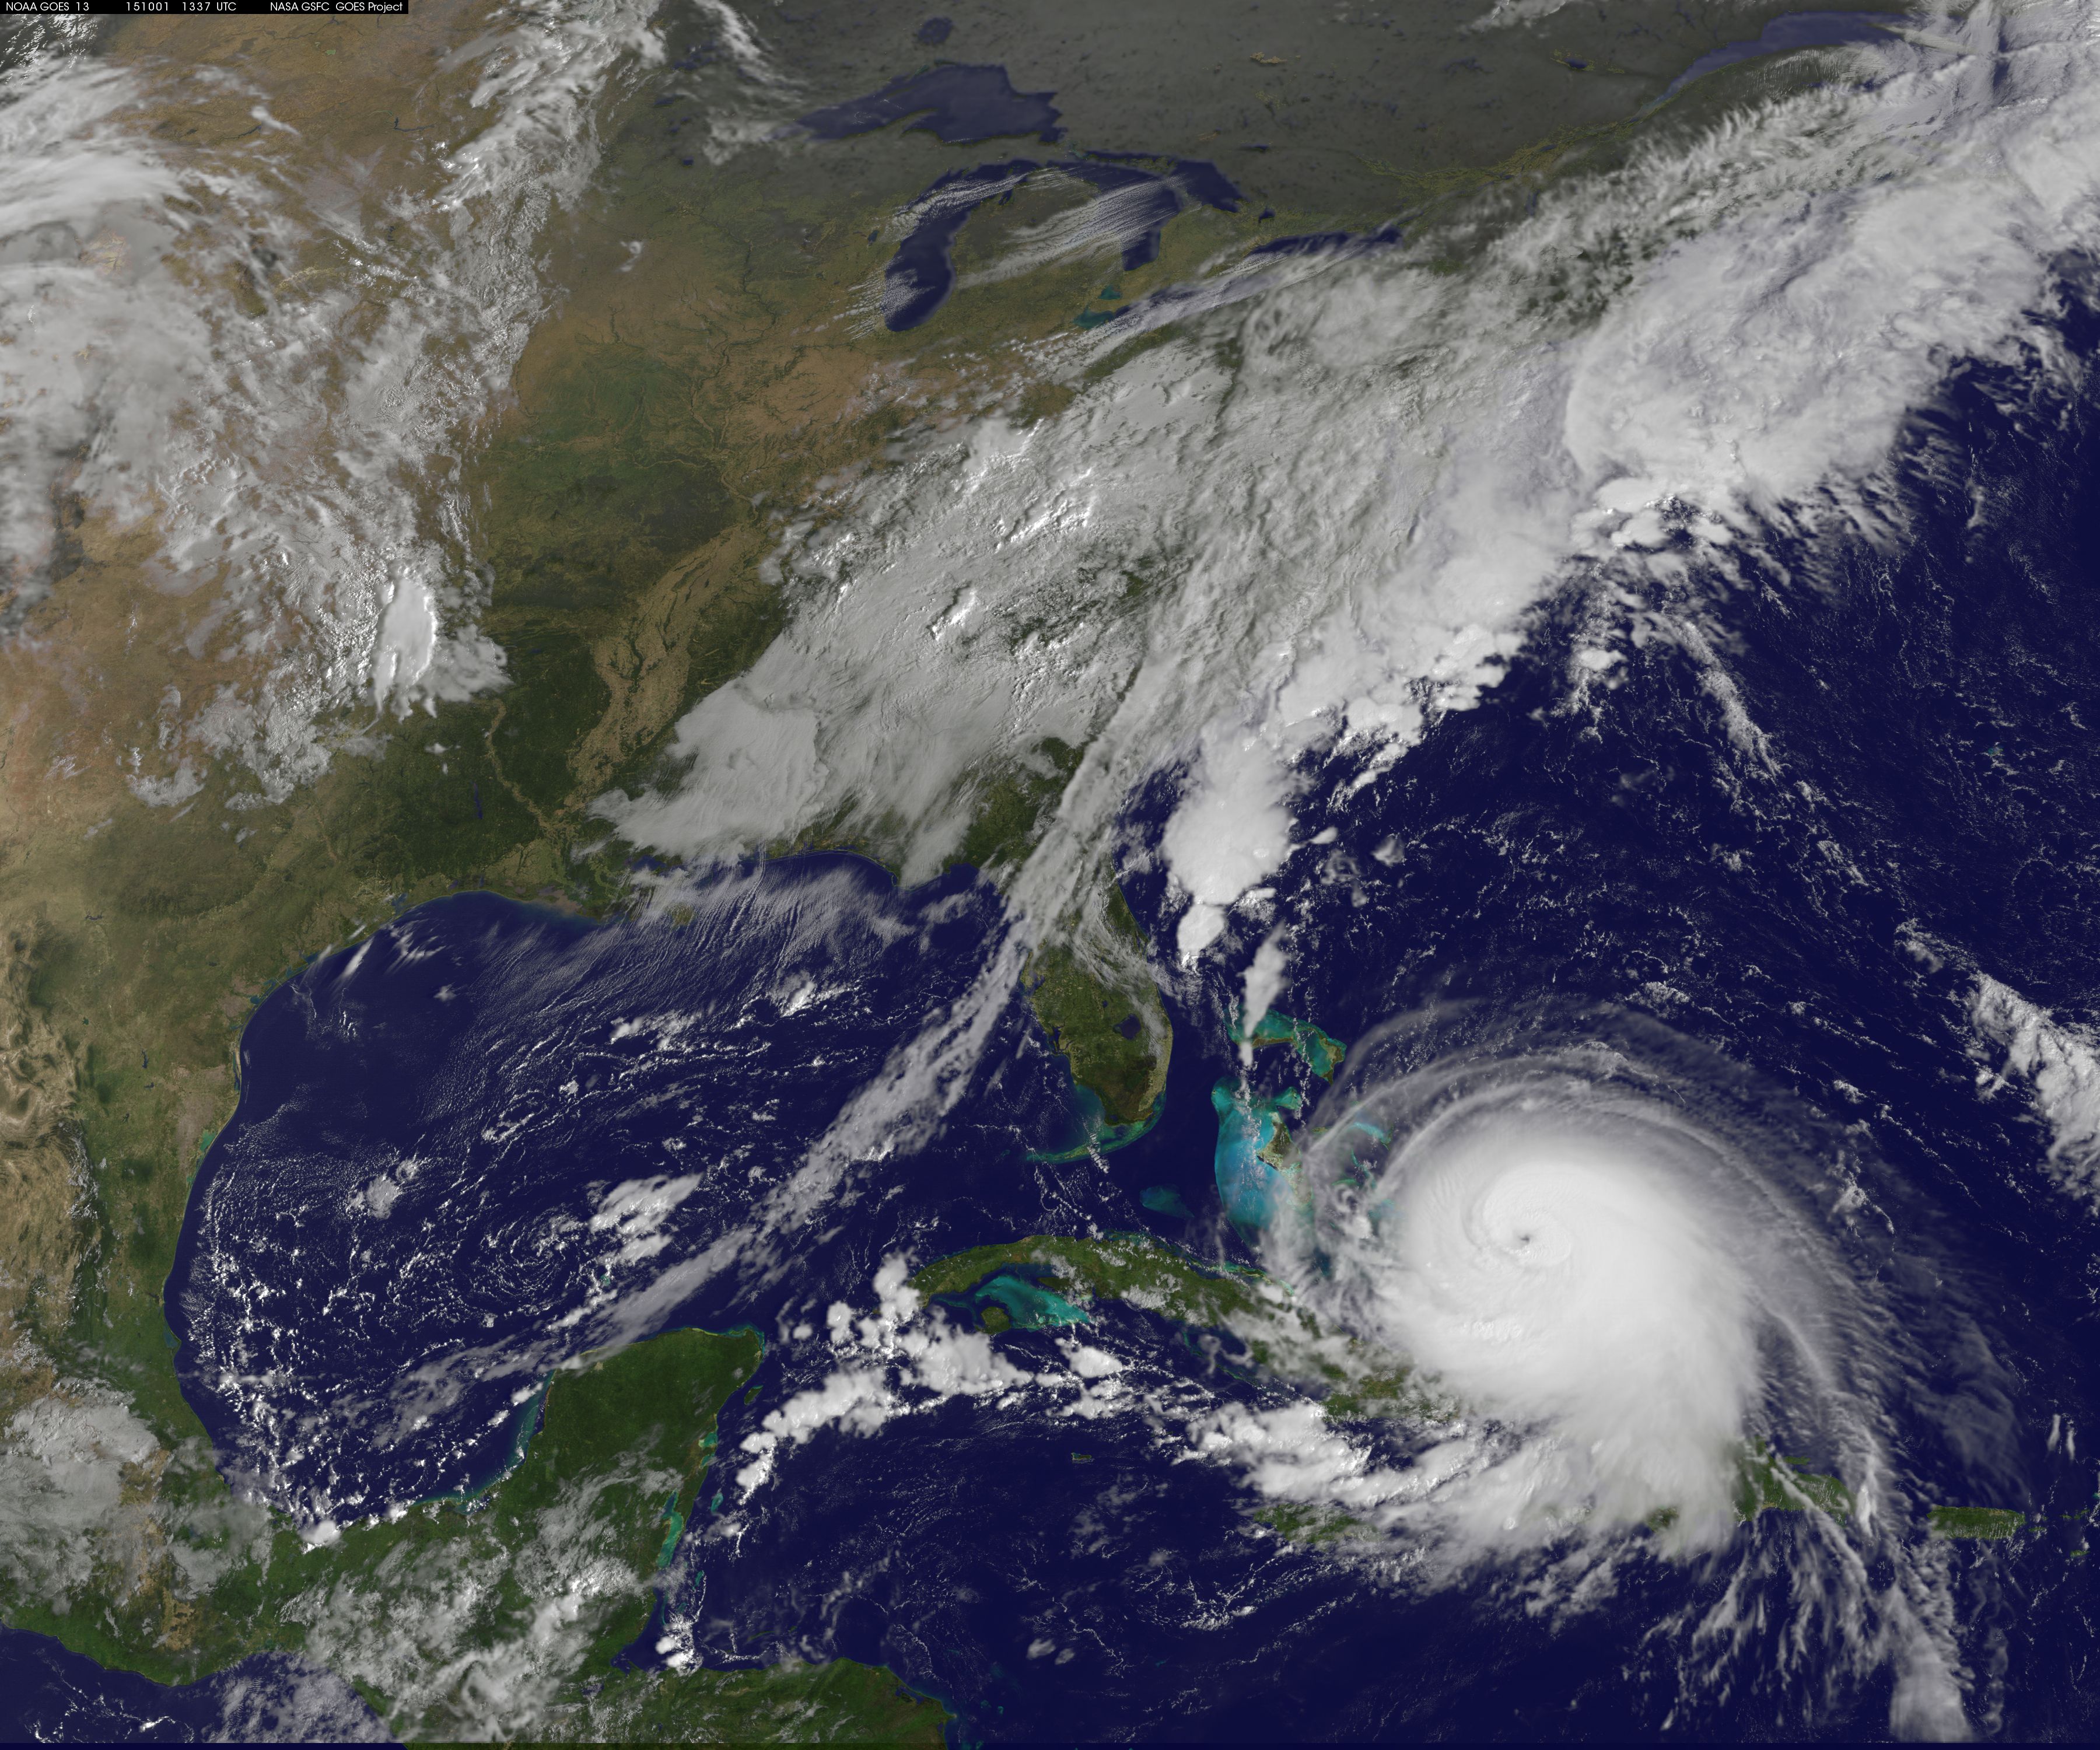

Latest View of Hurricane Joaquin

Hurricane Joaquin continued to intensify in the Bahamas on October 1 and NASA and NOAA satellites have been providing valuable data on the storm. NASA's GPM and Terra satellites and NOAA's GOES-East satellite provided rainfall, cloud extent, cloud height and other data to forecasters. Joaquin became a major hurricane today, October 1, reaching Category 3 status on the Saffir-Simpson Wind Scale. On October 1 at 1330 UTC (9:30 a.m. EDT) NOAA's GOES-East satellite captured this visible image of Hurricane Joaquin covering the southern Bahamas and extending over southeastern Cuba, and the island of Hispaniola (which includes Haiti and the Dominican Republic). Joaquin's eye had become completely visible now that the storm had reached Category 3 status. On October 1, a Hurricane Warning was in effect for the Central Bahamas, Northwestern Bahamas including the Abacos, Berry Islands, Eleuthera, Grand Bahama Island, and New Providence, The Acklins, Crooked Island, and Mayaguana in the southeastern Bahamas. A Hurricane Watch was in effect for Bimini and Andros Island, and a Tropical Storm Warning was in effect for the remainder of the southeastern Bahamas excluding the Turks and Caicos Islands and Andros Island. According to NHC, at 8 a.m. EDT (1200 UTC), the center of Hurricane Joaquin was located near latitude 23.2 North, longitude 73.7 West. That's just 10 miles (15 km) north of Samana Cays, Bahamas and about 75 miles (120 km) southeast of San Salvador, Bahamas. Joaquin was moving toward the west-southwest near 5 mph (7 kph), and this motion is expected to continue today. NHC noted that a turn toward the west- northwest is forecast tonight (Oct. 1), followed by a turn toward the north and an increase in forward speed on Friday, Oct. 2. On the forecast track, the center of Joaquin will move near or over portions of the central Bahamas today and tonight and pass near or over portions of the northwestern Bahamas on Friday. Maximum sustained winds are near 120 mph (195 km/h) with higher gusts. Joaquin is a category 3 hurricane on the Saffir-Simpson Hurricane Wind Scale. Some strengthening is forecast in the next day or so, with some fluctuations in intensity possible on Friday. Hurricane force winds extend outward up to 35 miles (55 km) from the center and tropical storm force winds extend outward up to 140 miles (220 km). The minimum central pressure just extrapolated by an Air Force Reserve Hurricane Hunter aircraft is 942 millibars.

Credit: NASA/NOAA GOES Project